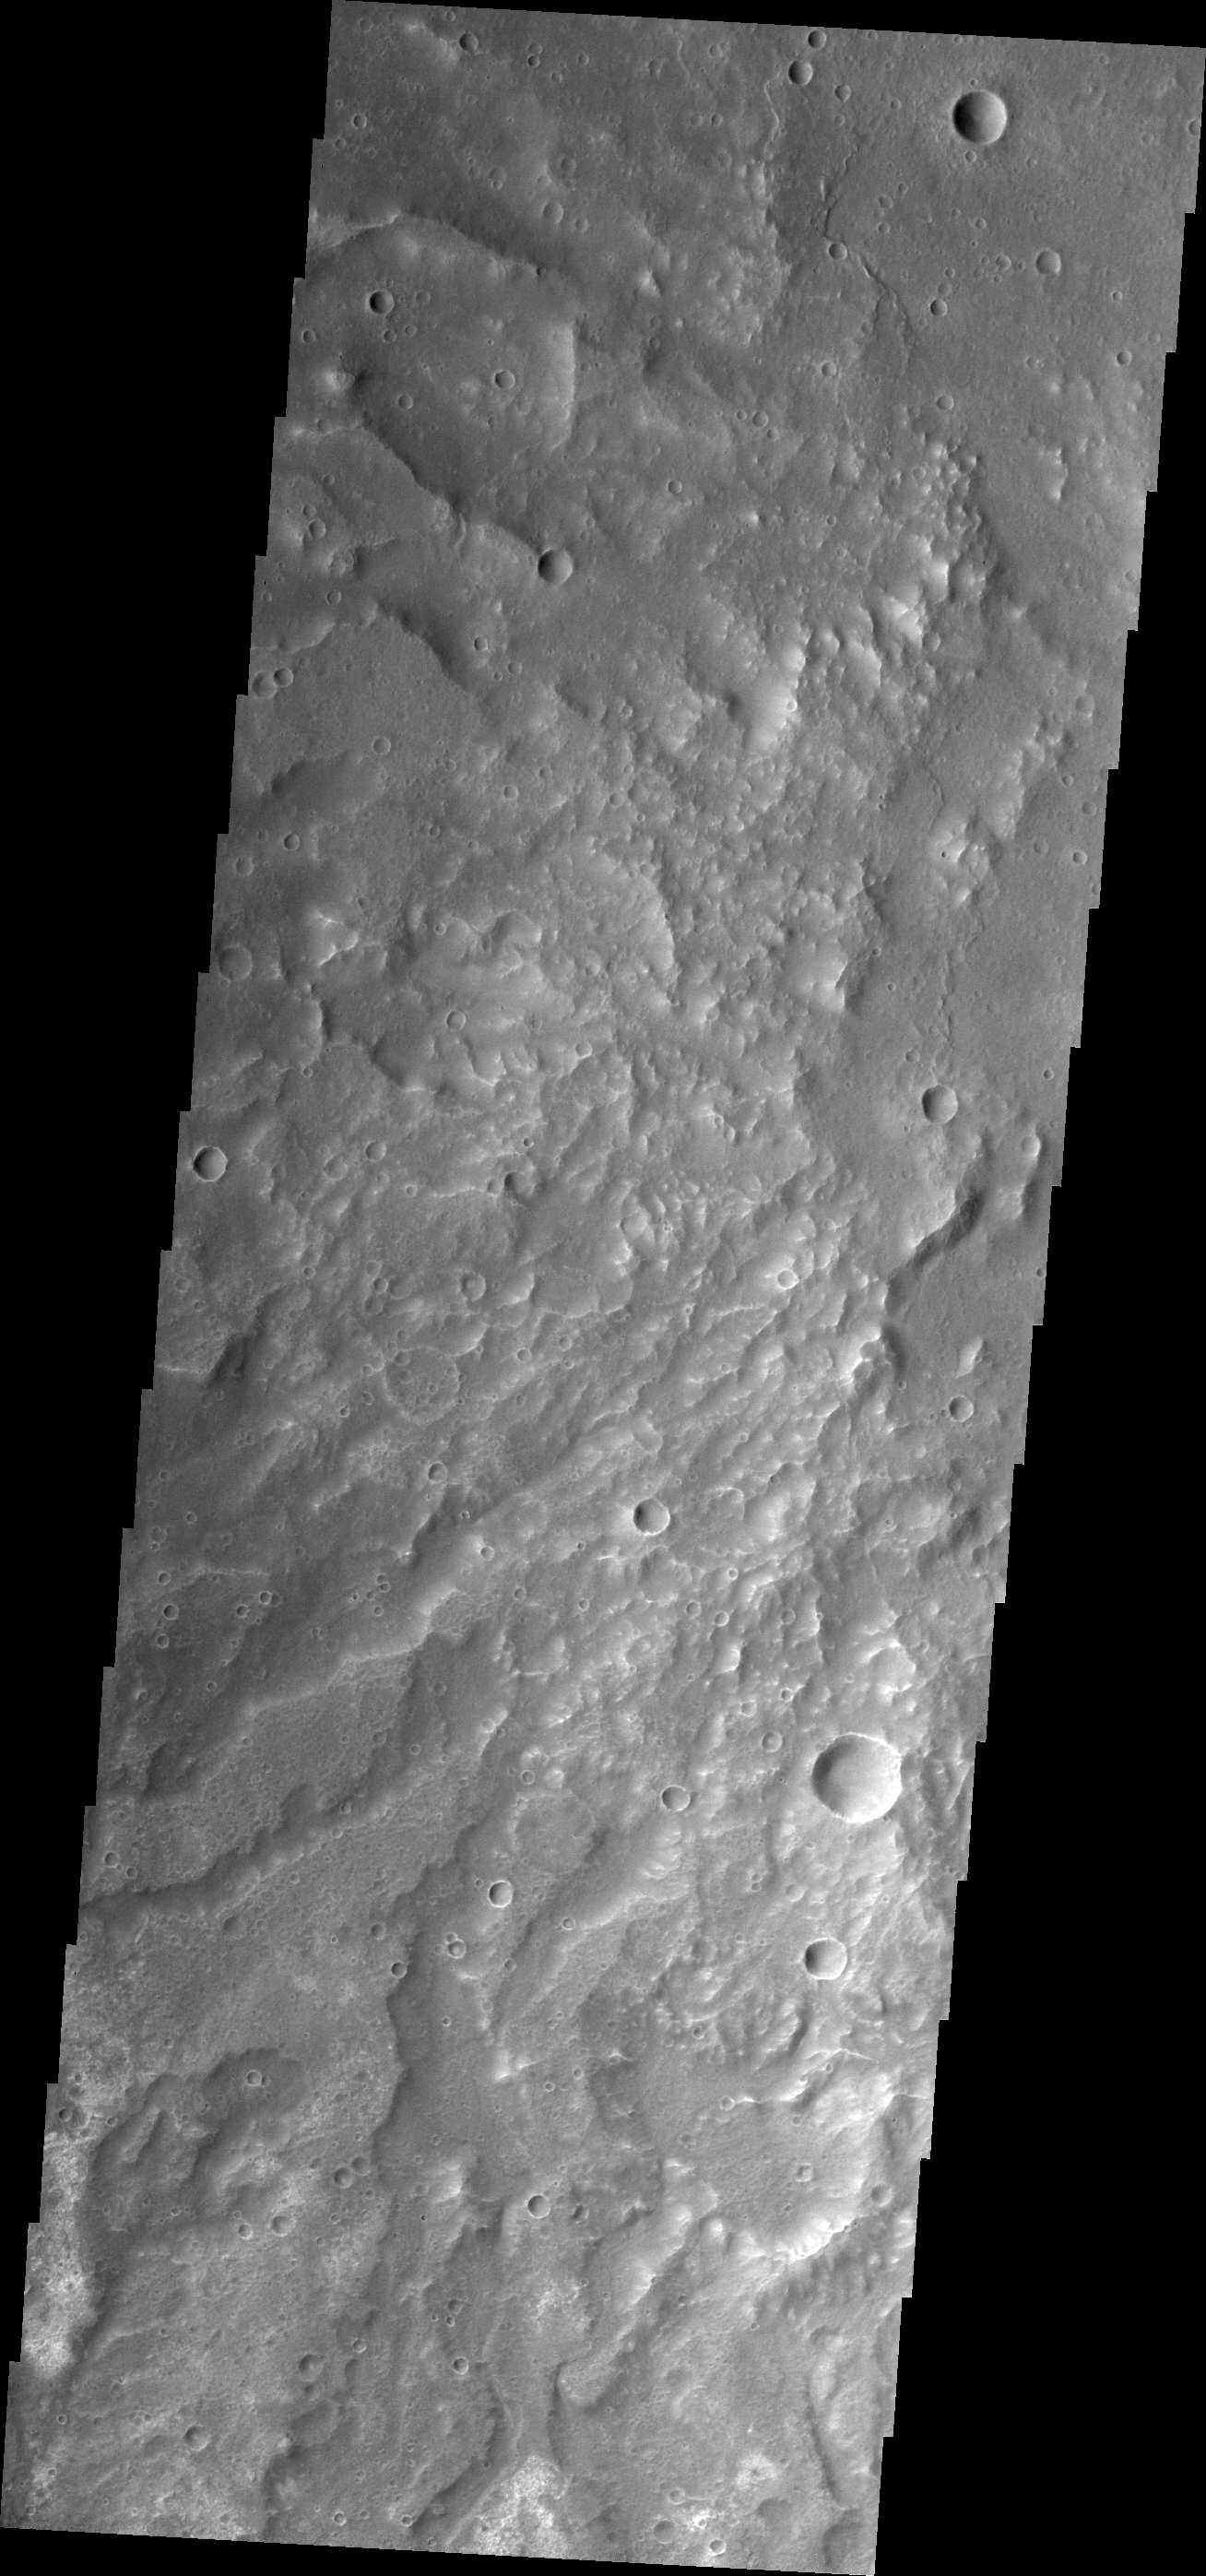

Channels

Channels dissect the hillside in this VIS image of Terra Sirenum.

Credit: NASA/JPL/ASU